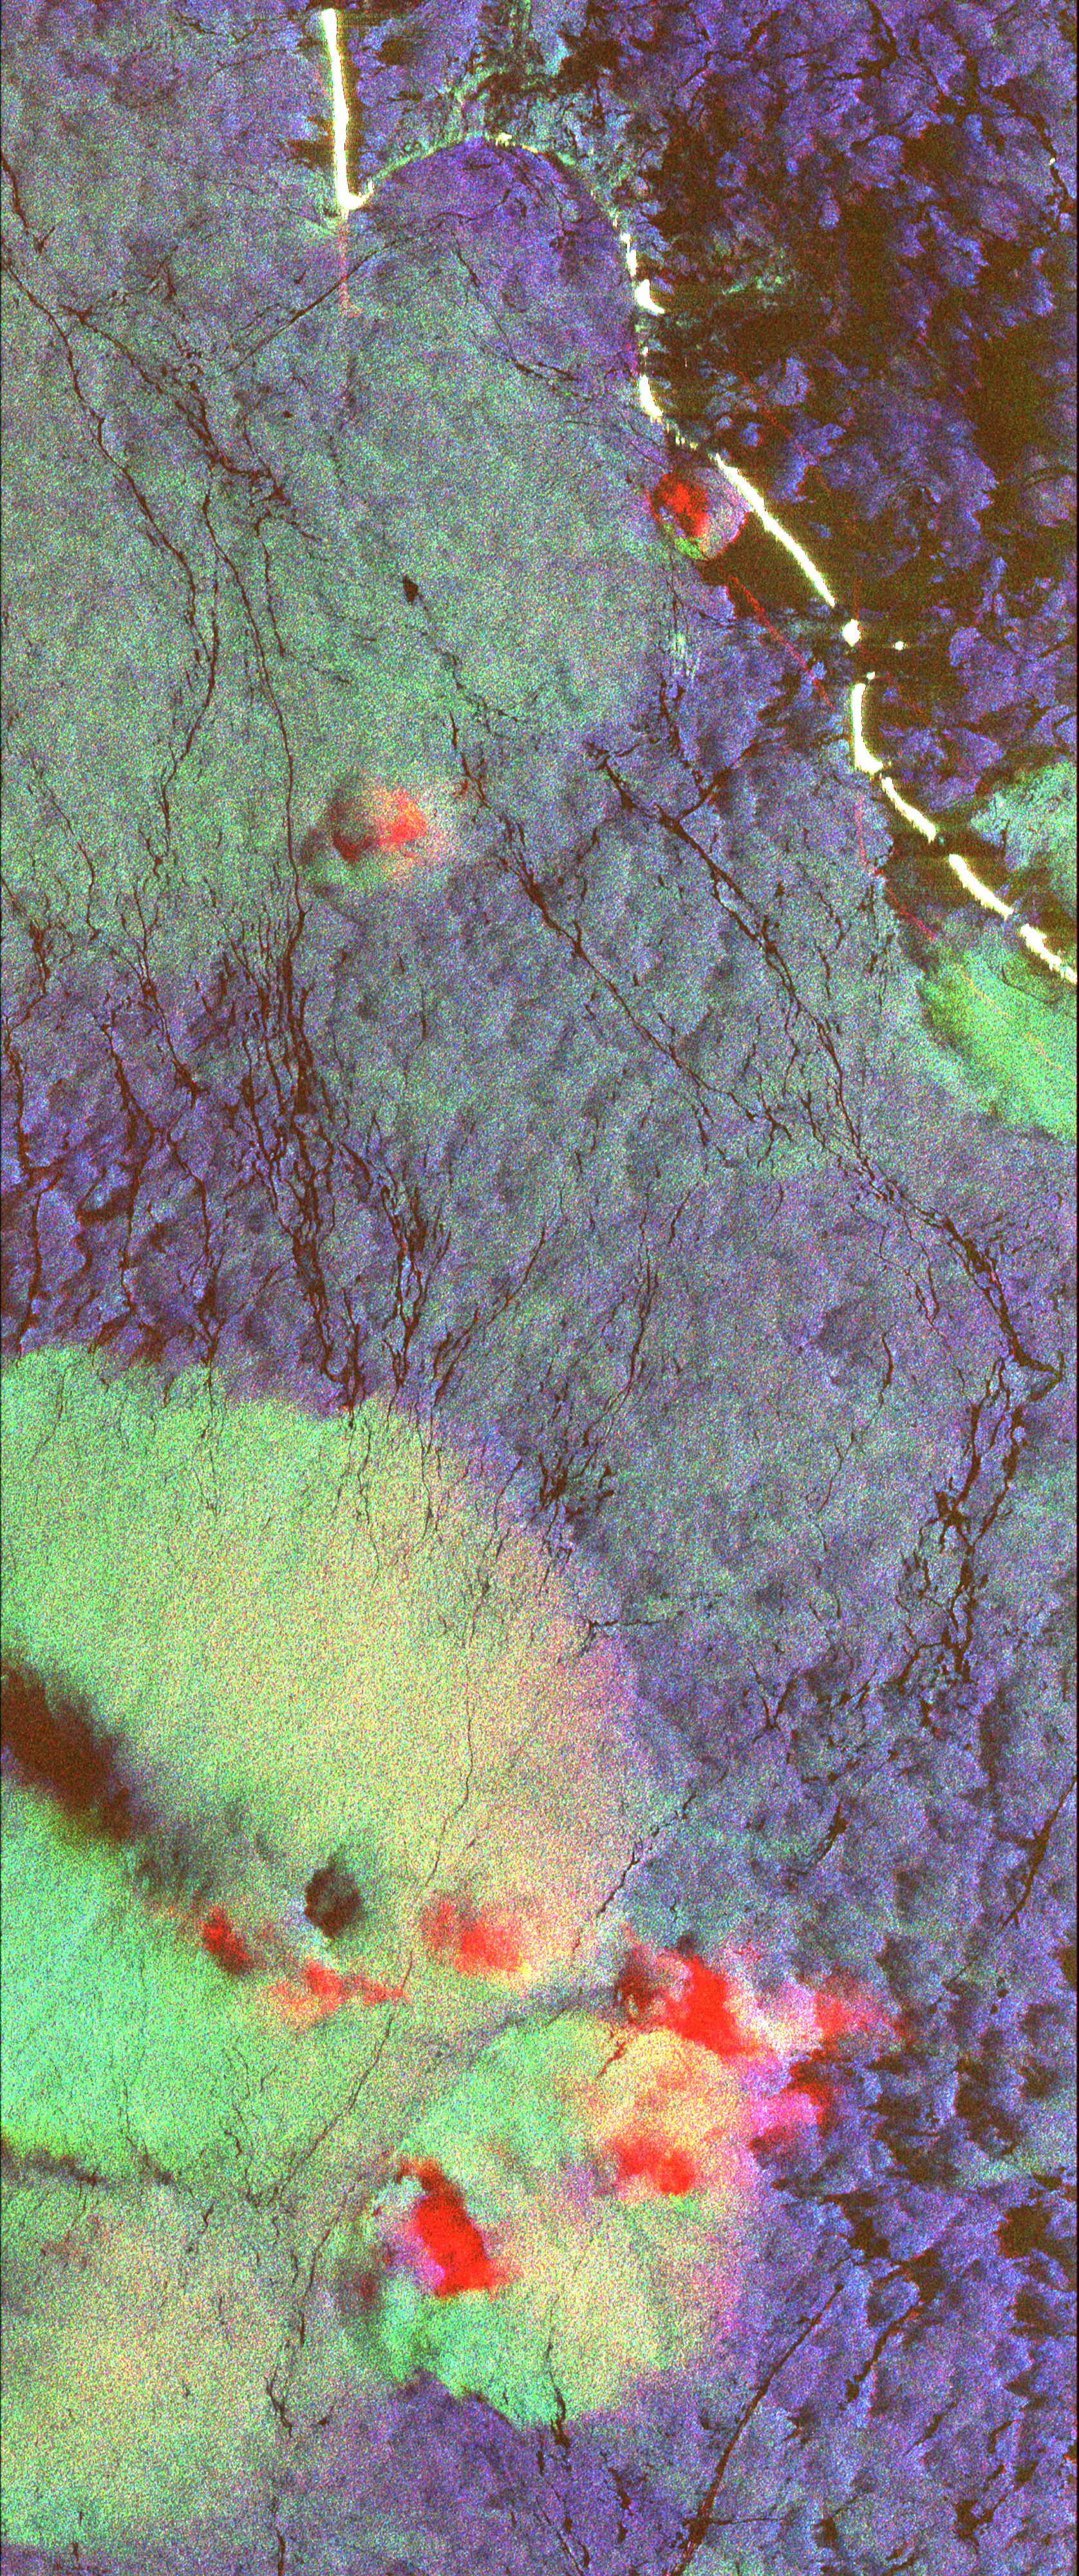

Space Radar Image of Western Pacific Rain Vlouds

This radar image shows the ocean surface in a portion of the Western Pacific Ocean. Scientists are using images like this to study the occurrence, distribution and activity of tropical rain squalls and to understand the exchange of heat between the atmosphere and ocean and the upper layer mixing in the tropical oceans, which are critical factors for understanding the driving forces which produce the El Niño phenomenon. The white, curved area at the top of the image is a portion of the Ontong Java Atoll, part of the Solomon Islands group. The yellowish green area near the bottom of the image is an intense rain cell. This image is centered near 5.5 degrees South latitude and 159.5 degrees East longitude. The area shown is 50 kilometers by 21 kilometers (31 miles by 13 miles). This image was acquired by the Spaceborne Imaging Radar-C/X-Band Synthetic Aperture Radar (SIR-C/X-SAR) aboard the space shuttle Endeavour on its 13th orbit on April 10, 1994. The colors in the image are assigned to different frequencies and polarizations of the SIR-C radar as follows: Red is C-band horizontally transmitted and received; green is L-band horizontally transmitted and vertically received and blue is L-band horizontally transmitted and received. The large rain cell is about 15 kilometers by 15 kilometers (9 miles by 9 miles) and contains two dark regions, one circular and one rectangular, inside it. Two smaller reddish cells are visible closer to the atoll. The red areas may be caused by reflection from ice particles in the colder, upper portion of the storm cell and not from the ocean surface at all. This provides direct evidence that it is raining within this storm cell, valuable information which is usually very difficult to measure over more remote regions of the ocean away from coastal-based weather systems. The dark holes in the middle of the cell are thought to be areas of very heavy rainfall which actually smooth out the ocean surface and result in lower radar returns. The surrounding ocean is blue to green plus black. Winds and currents cause the ocean surface to be rough and those variations on the surface affect how the radar signals bounce off the surface. The bright areas on the image correspond to areas where the wind speed is high. The highest winds are seen as the yellow-green region of the large rain cell. The lowest winds are seen inside the atoll as dark areas. Outside the rain cell, the winds are moderately low, which is indicated by the puff-like, blue patterns surrounding the cell and extending into the atoll. The long, thin, dark lines extending across the ocean are surface currents. Here the currents are likely accumulating natural oils caused by small marine biological organisms. The oils cause the small, wind-generated waves to be reduced in size or damped which produces a smooth, dark zone on the radar image.

Credit: NASA/JPL